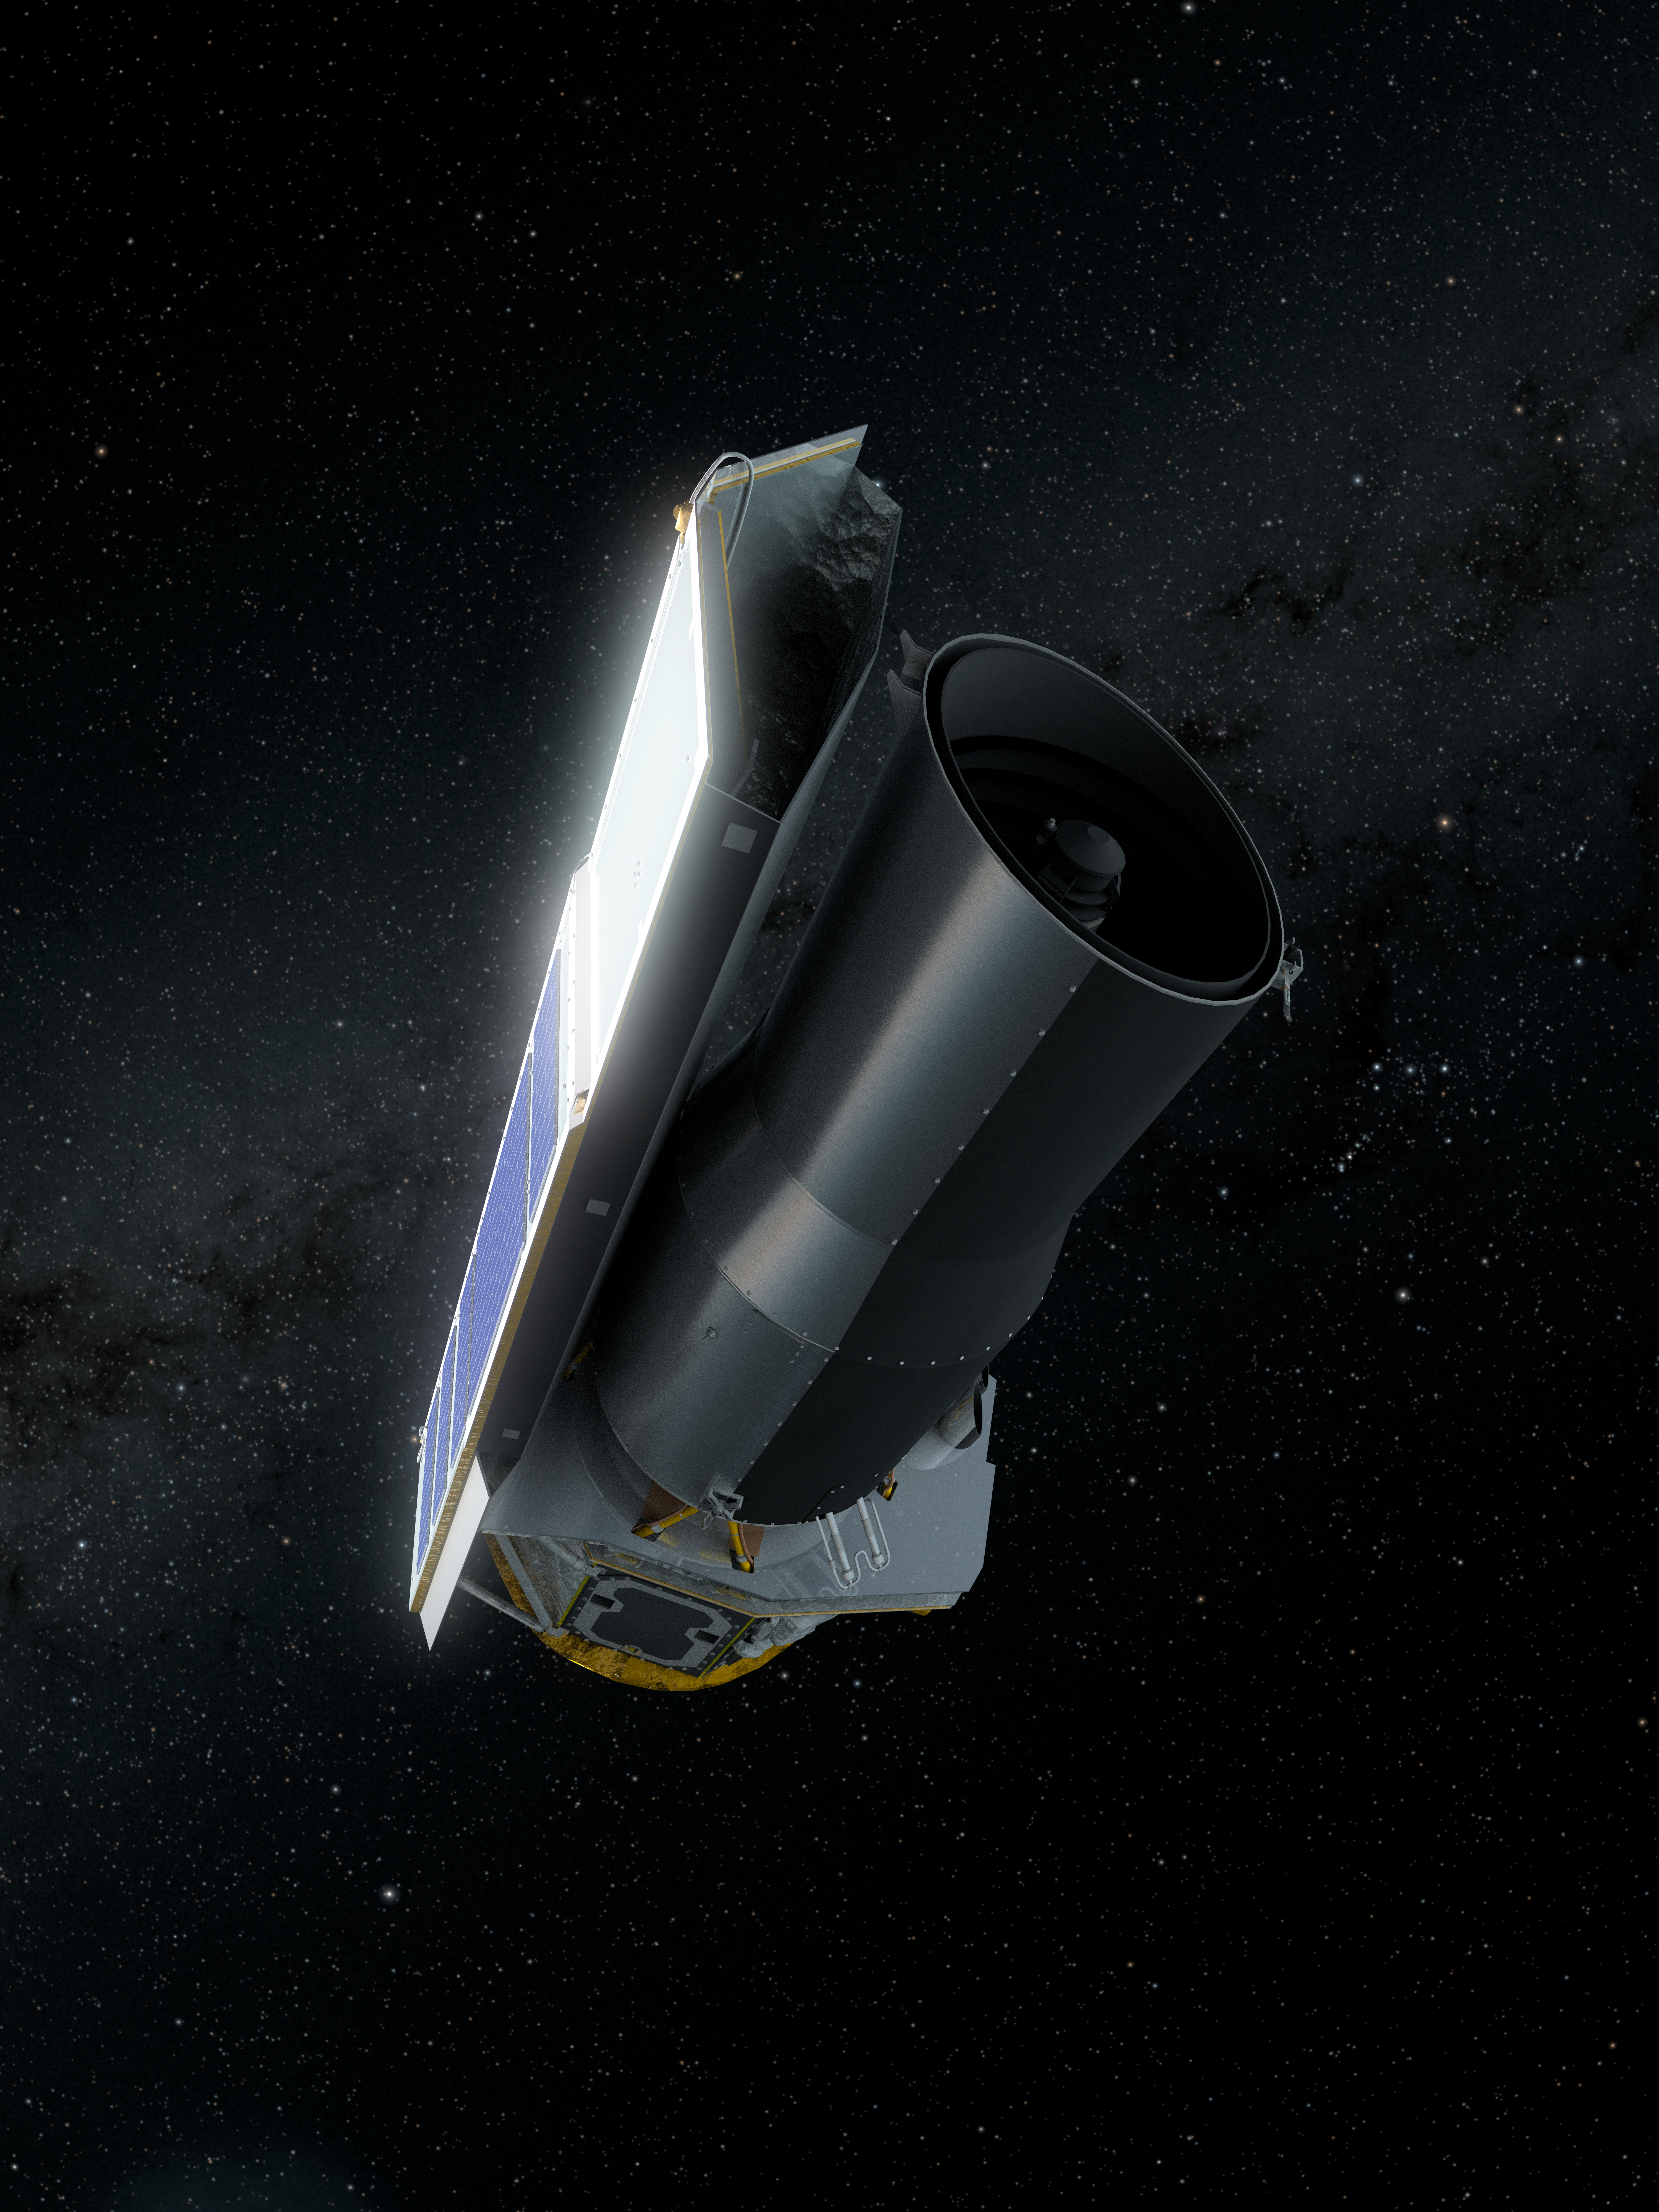

Spitzer in Space: Final Voyage (Portrait)

This artist's concept depicts NASA's Spitzer Space Telescope in space much as it would appear to an observer at the end of its mission on January 30, 2020.

On this date, Spitzer is 1.77 times as far away from the Earth as the Earth is from the sun. Since launch, Spitzer has orbited our sun much as the Earth does, though taking slightly longer to complete a revolution. Over time it will continue to drift farther away from us until it eventually is on the opposite side of the sun.

Spitzer has spent over 16 years helping astronomers explore the infrared universe. Its collected data archives will continue to be a valuable resource for decades to come, and will be instrumental in helping astronomers effectively utilize future NASA missions like the James Web Space Telescope (JWST) and the Wide Field Infrared Survey Telescope (WFIRST).

Credit: NASA/JPL-Caltech/R. Hurt (IPAC)